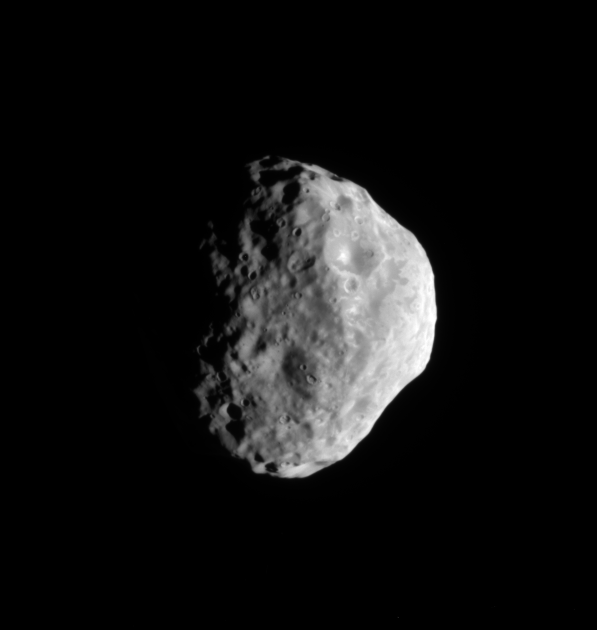

Janus’ Cratered South

The Cassini spacecraft looks toward the south pole and cratered surface of Saturn’s moon Janus.

The pole of Janus lies on the terminator about one-third of the way inward from the bottom of the image. This view is centered on terrain at 42 degrees south latitude, 32 degrees west longitude. Lit terrain seen here is on the Saturn-facing side of Janus (179 kilometers, or 111 miles across).

The image was taken in visible light with the Cassini spacecraft narrow-angle camera on July 26, 2009. The view was acquired at a distance of approximately 100,000 kilometers (62,000 miles) from Janus and at a Sun-Janus-spacecraft, or phase, angle of 63 degrees. Image scale is 600 meters (1,968 feet) per pixel.

The Cassini-Huygens mission is a cooperative project of NASA, the European Space Agency and the Italian Space Agency. The Jet Propulsion Laboratory, a division of the California Institute of Technology in Pasadena, manages the mission for NASA’s Science Mission Directorate, Washington, D.C. The Cassini orbiter and its two onboard cameras were designed, developed and assembled at JPL. The imaging operations center is based at the Space Science Institute in Boulder, Colo.

Credit: NASA/JPL/Space Science Institute